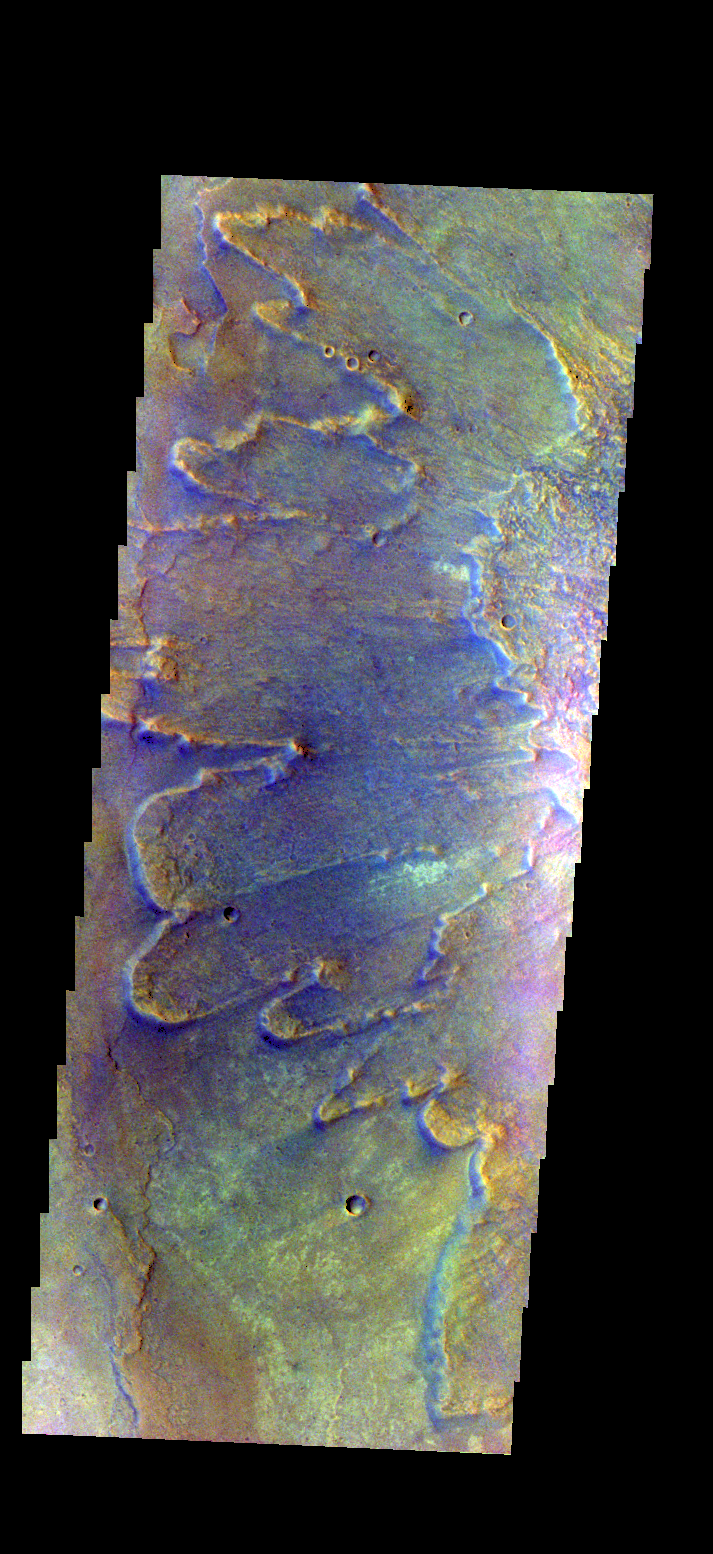

Yuty Crater Ejecta – False Color

The THEMIS camera contains 5 filters. The data from different filters can be combined in multiple ways to create a false color image. There false color images may reveal subtle variations of the surface not easily identified in a single band image. Today’s false color image shows part of the ejecta from Yuty Crater.

Credit: NASA/JPL-Caltech/ASU